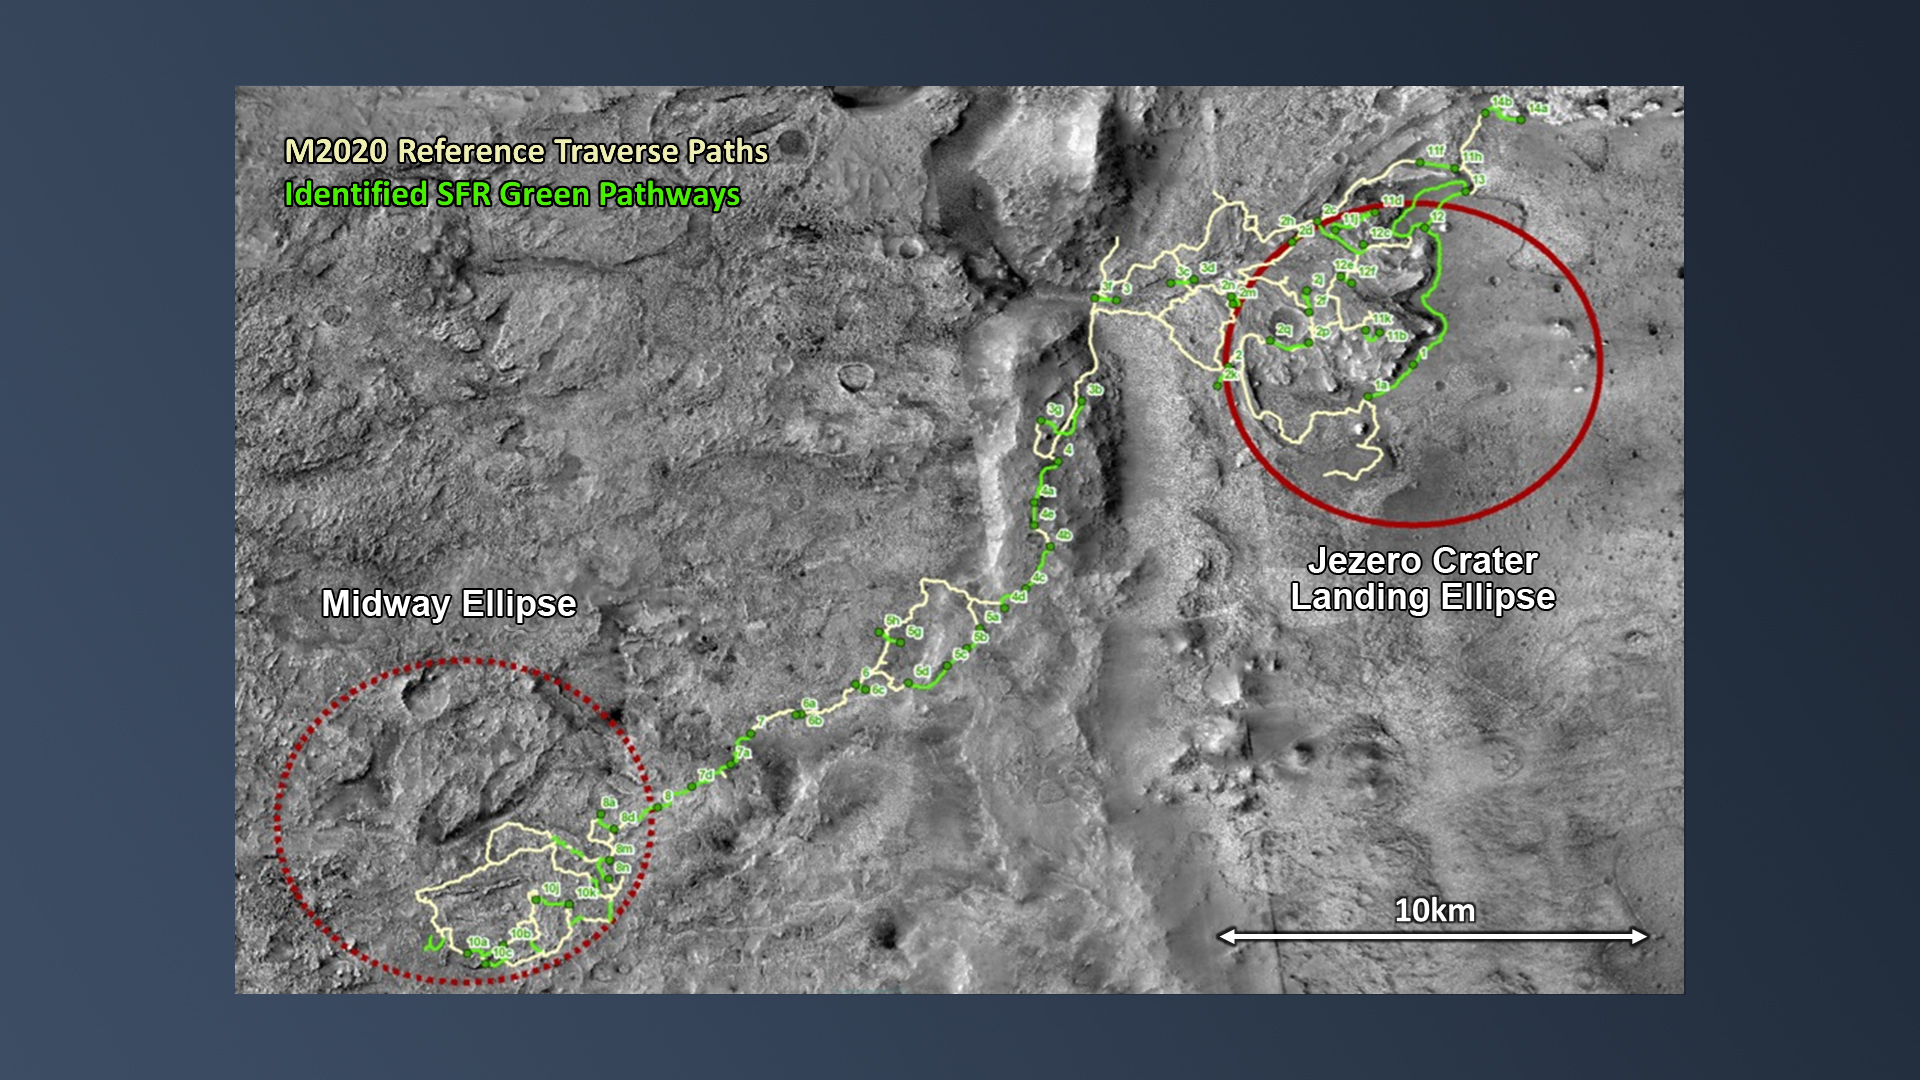

Fetching Mars Samples

After the NASA Mars 2020 Perseverance rover mission has collected pristine samples of Mars rock and regolith (broken rock and dust) and deposited them inside collection tubes, they will be dropped off at strategic locations (called “depots”) along the rover’s driving route. This will be the first phase of the Mars Sample Return campaign. In the late 2020’s, NASA and ESA (European Space Agency) will send the Sample Retrieval Lander (SRL) mission to Mars to collect those sample tubes from the surface.

To accomplish this, the lander will make a pinpoint landing near Perseverance’s driving route and dispatch its Sample Fetch Rover (SFR) that will then drive to retrieve the sample tubes. This map shows possible driving routes (yellow lines) for Perseverance at Jezero Crater and the potential locations where the depots might be located. The green lines show possible Sample Fetch Rover pathways that can access these depot locations. The large number of possible SRL landing locations and SFR traverse pathways is indicative of the high degree of resiliency inherent in the overall Mars Sample Return architecture.

Credit: NASA/JPL-Caltech